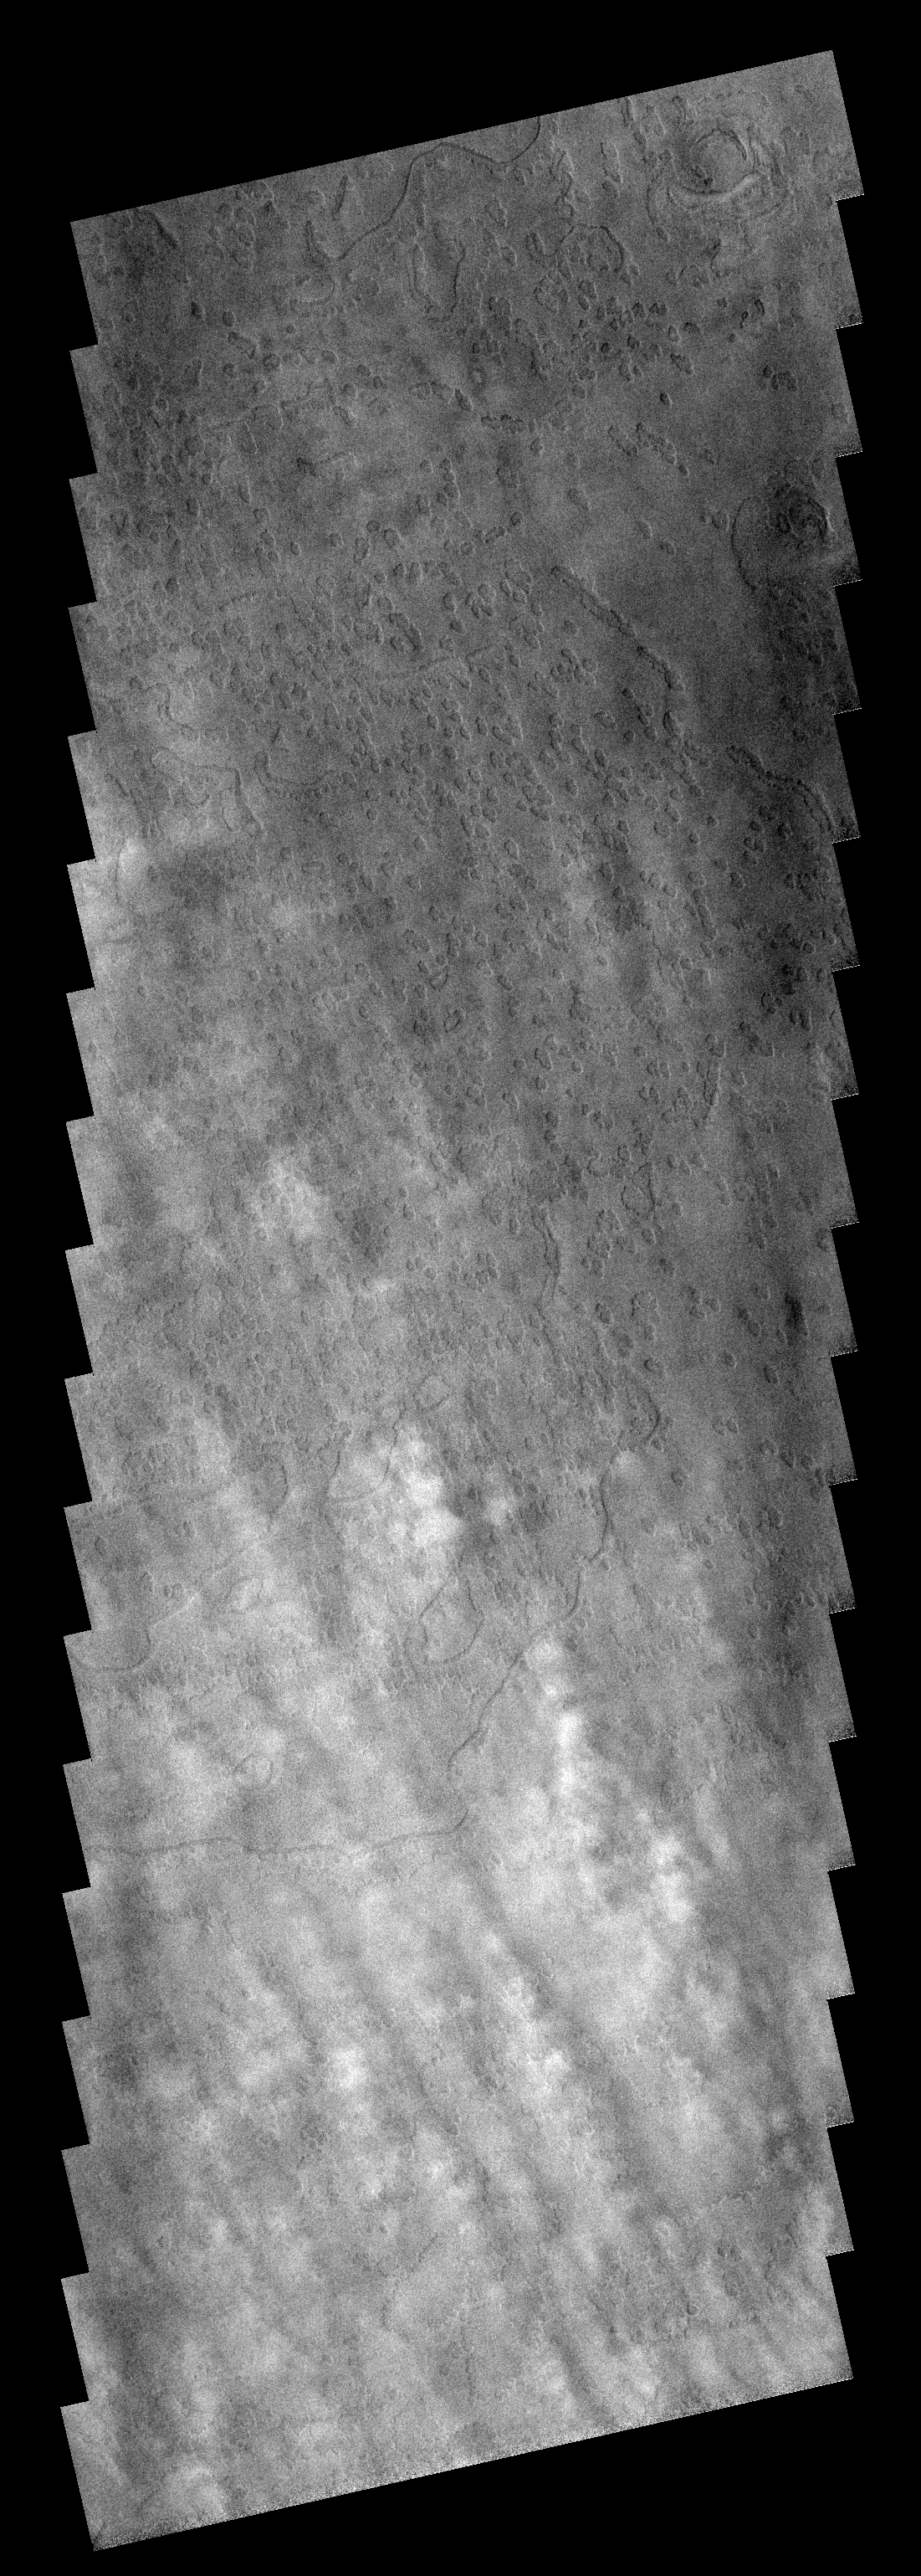

Linear Clouds

These clouds are located near the edge of the south polar region. The cloud tops are the puffy white features in the bottom half of the image.

Image information: VIS instrument. Latitude -80.1N, Longitude 52.1E. 17 meter/pixel resolution.

Note: this THEMIS visual image has not been radiometrically nor geometrically calibrated for this preliminary release. An empirical correction has been performed to remove instrumental effects. A linear shift has been applied in the cross-track and down-track direction to approximate spacecraft and planetary motion. Fully calibrated and geometrically projected images will be released through the Planetary Data System in accordance with Project policies at a later time.

NASA’s Jet Propulsion Laboratory manages the 2001 Mars Odyssey mission for NASA’s Office of Space Science, Washington, D.C. The Thermal Emission Imaging System (THEMIS) was developed by Arizona State University, Tempe, in collaboration with Raytheon Santa Barbara Remote Sensing. The THEMIS investigation is led by Dr. Philip Christensen at Arizona State University. Lockheed Martin Astronautics, Denver, is the prime contractor for the Odyssey project, and developed and built the orbiter. Mission operations are conducted jointly from Lockheed Martin and from JPL, a division of the California Institute of Technology in Pasadena.

Credit: NASA/JPL/ASU